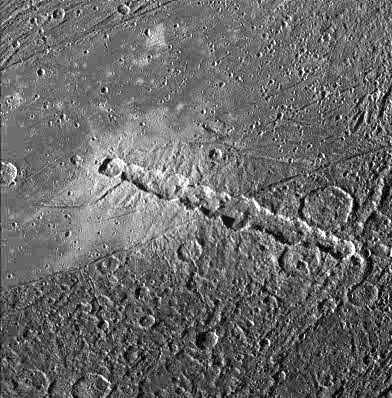

Anatomy of a Torn Comet

View of a chain of craters named Enki Catena on Jupiter’s moon, Ganymede. This chain of 13 craters probably formed by a comet which was pulled into pieces by Jupiter’s gravity as it passed too close to the planet. Soon after this breakup, the 13 fragments crashed onto Ganymede in rapid succession. The Enki craters formed across the sharp boundary between areas of bright terrain and dark terrain, delimited by a thin trough running diagonally across the center of this image. The ejecta deposit surrounding the craters appears very bright on the bright terrain. Even though all the craters formed nearly simultaneously, it is difficult to discern any ejecta deposit on the dark terrain. This may be because the impacts excavated and mixed dark material into the ejecta and the resulting mix is not apparent against the dark background.

North is to the bottom of the picture and the sun illuminates the surface from the left. The image, centered at 39 degrees latitude and 13 degrees longitude, covers an area approximately 214 by 217 kilometers. The resolution is 545 meters per picture element. The image was taken on April 5, 1997 at 6 hours, 12 minutes, 22 seconds Universal Time at a range of 27282 kilometers by the Solid State Imaging (SSI) system on NASA’s Galileo spacecraft.

The Jet Propulsion Laboratory, Pasadena, CA manages the Galileo mission for NASA’s Office of Space Science, Washington, DC.

Credit: NASA/JPL/Brown University